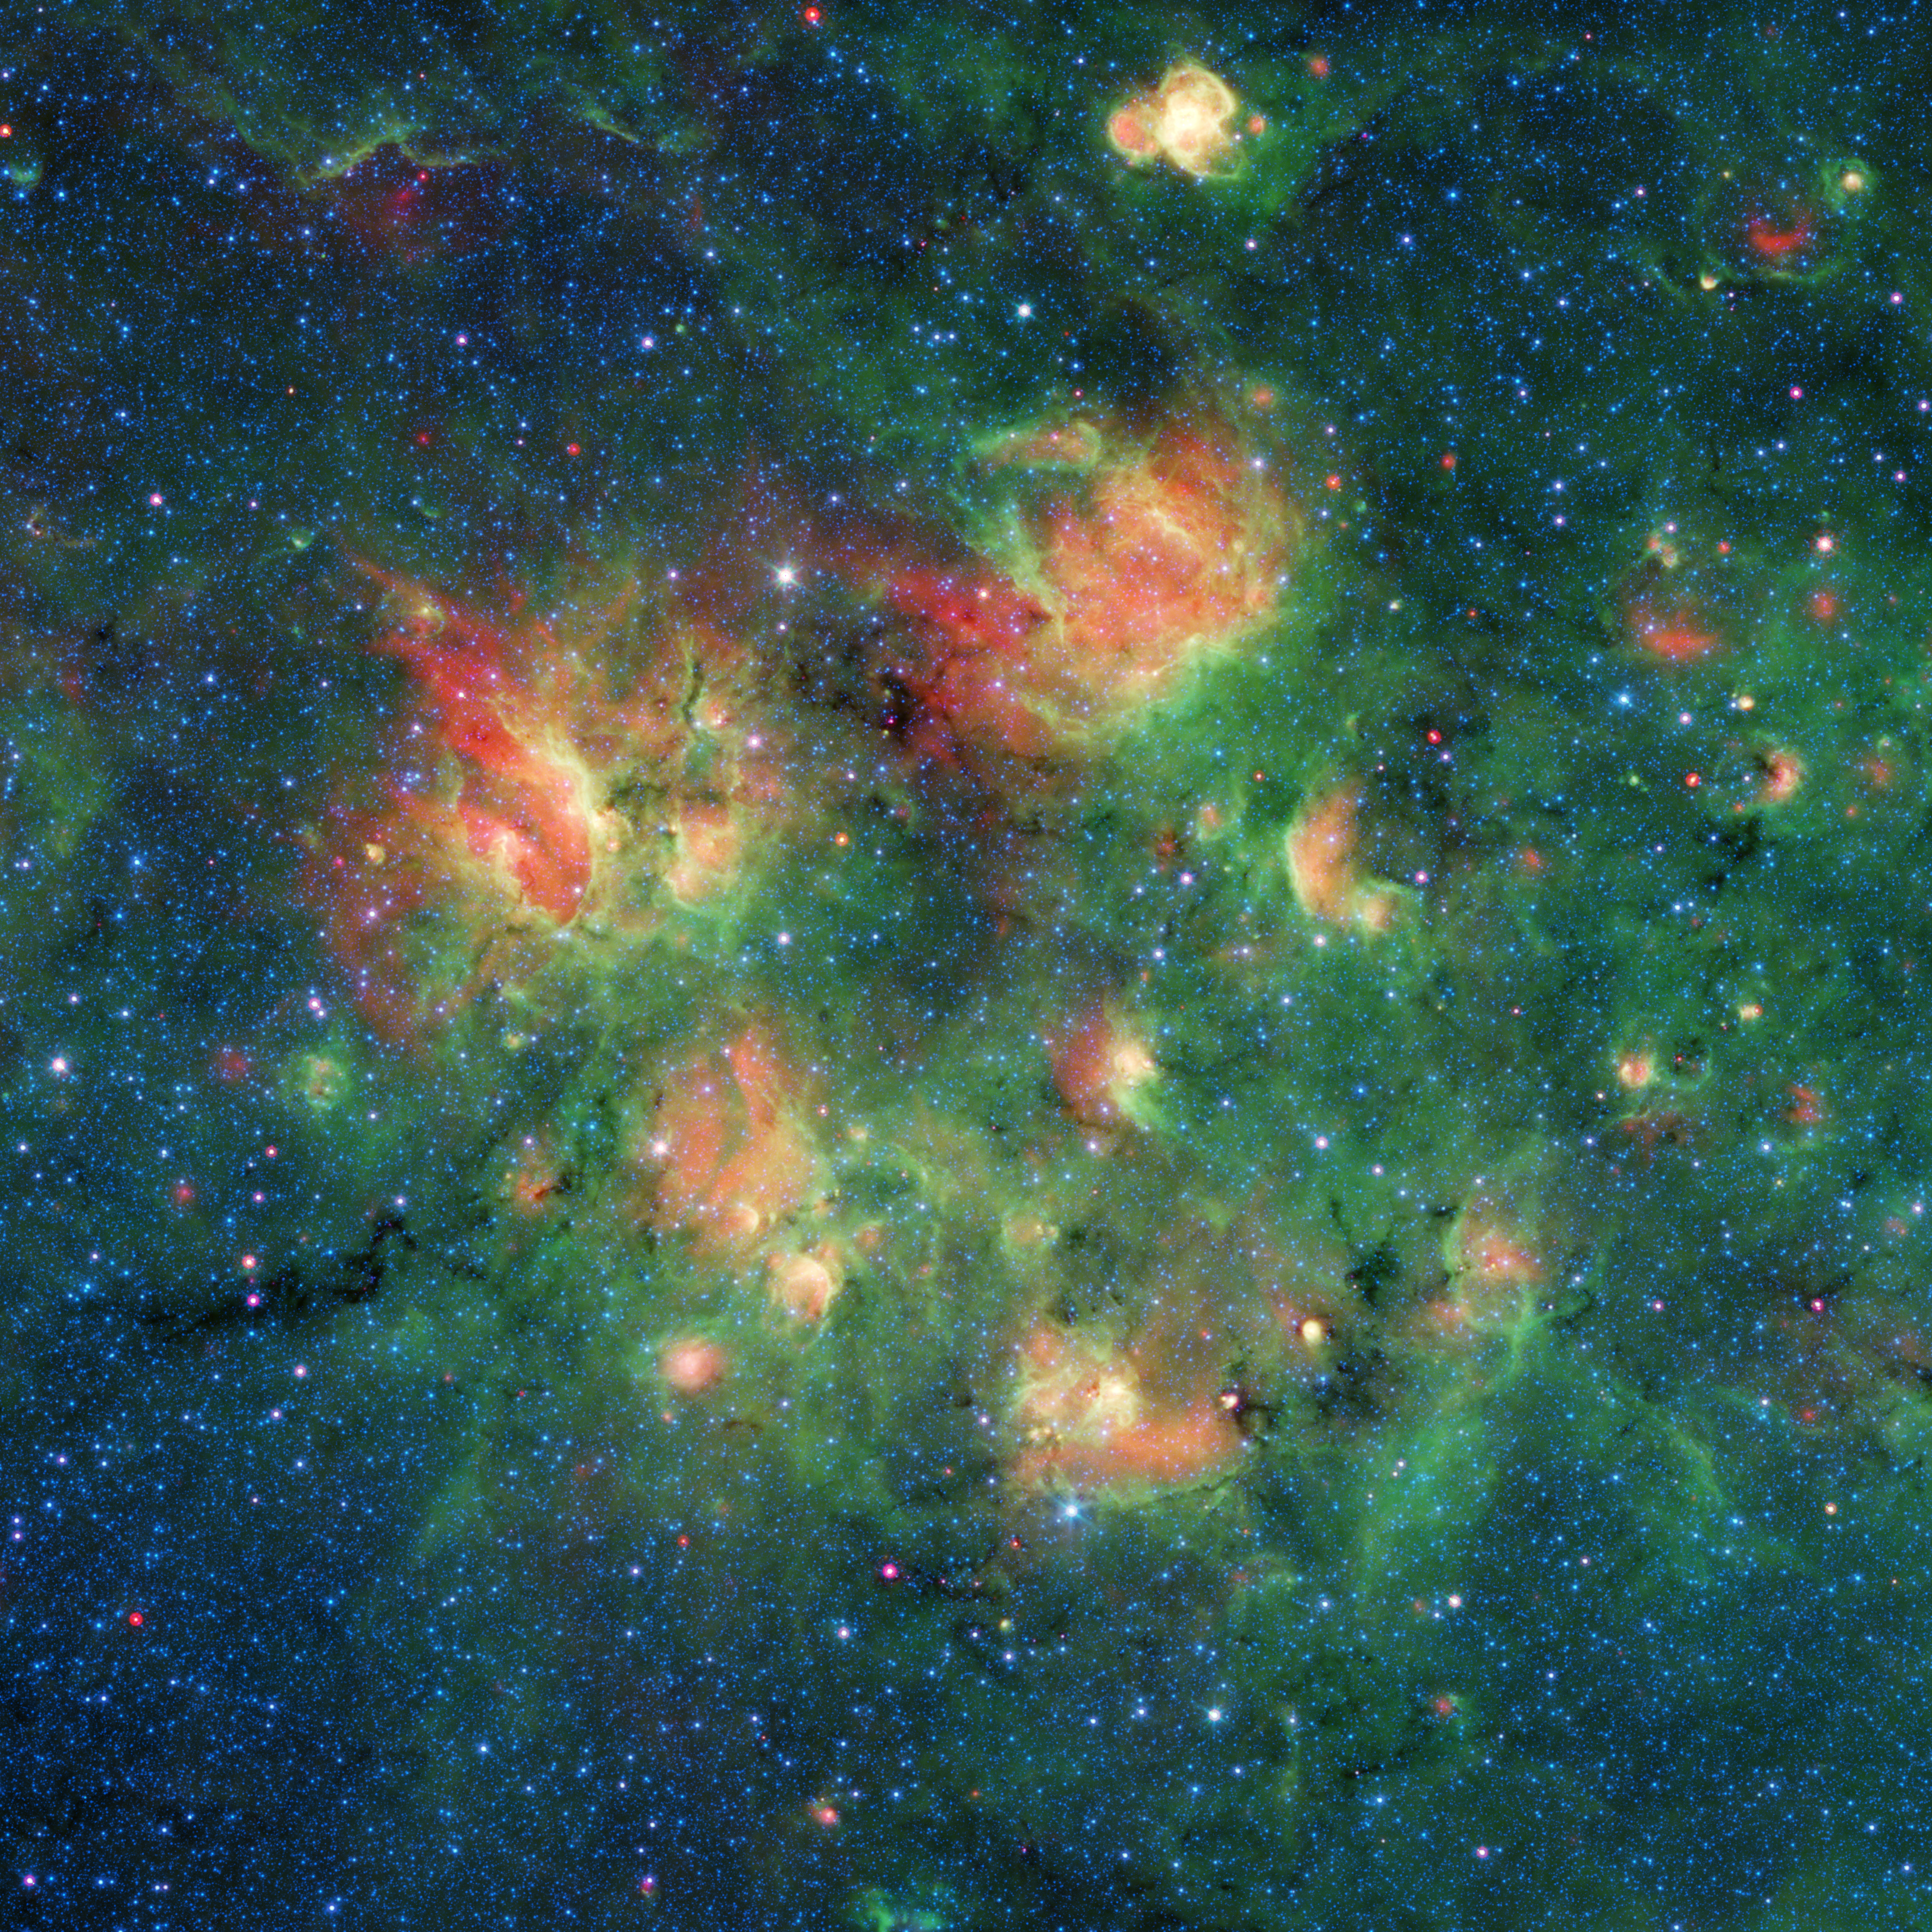

Bubbles, Bubbles Everywhere!

This cloud of gas and dust in space is full of bubbles inflated by wind and radiation from massive young stars. Each bubble is about 10 to 30 light-years across and filled with hundreds to thousands of stars. The region lies in the Milky Way galaxy, in the constellation Aquila (aka the Eagle).

Credit: NASA/JPL-Caltech/Milky Way Project